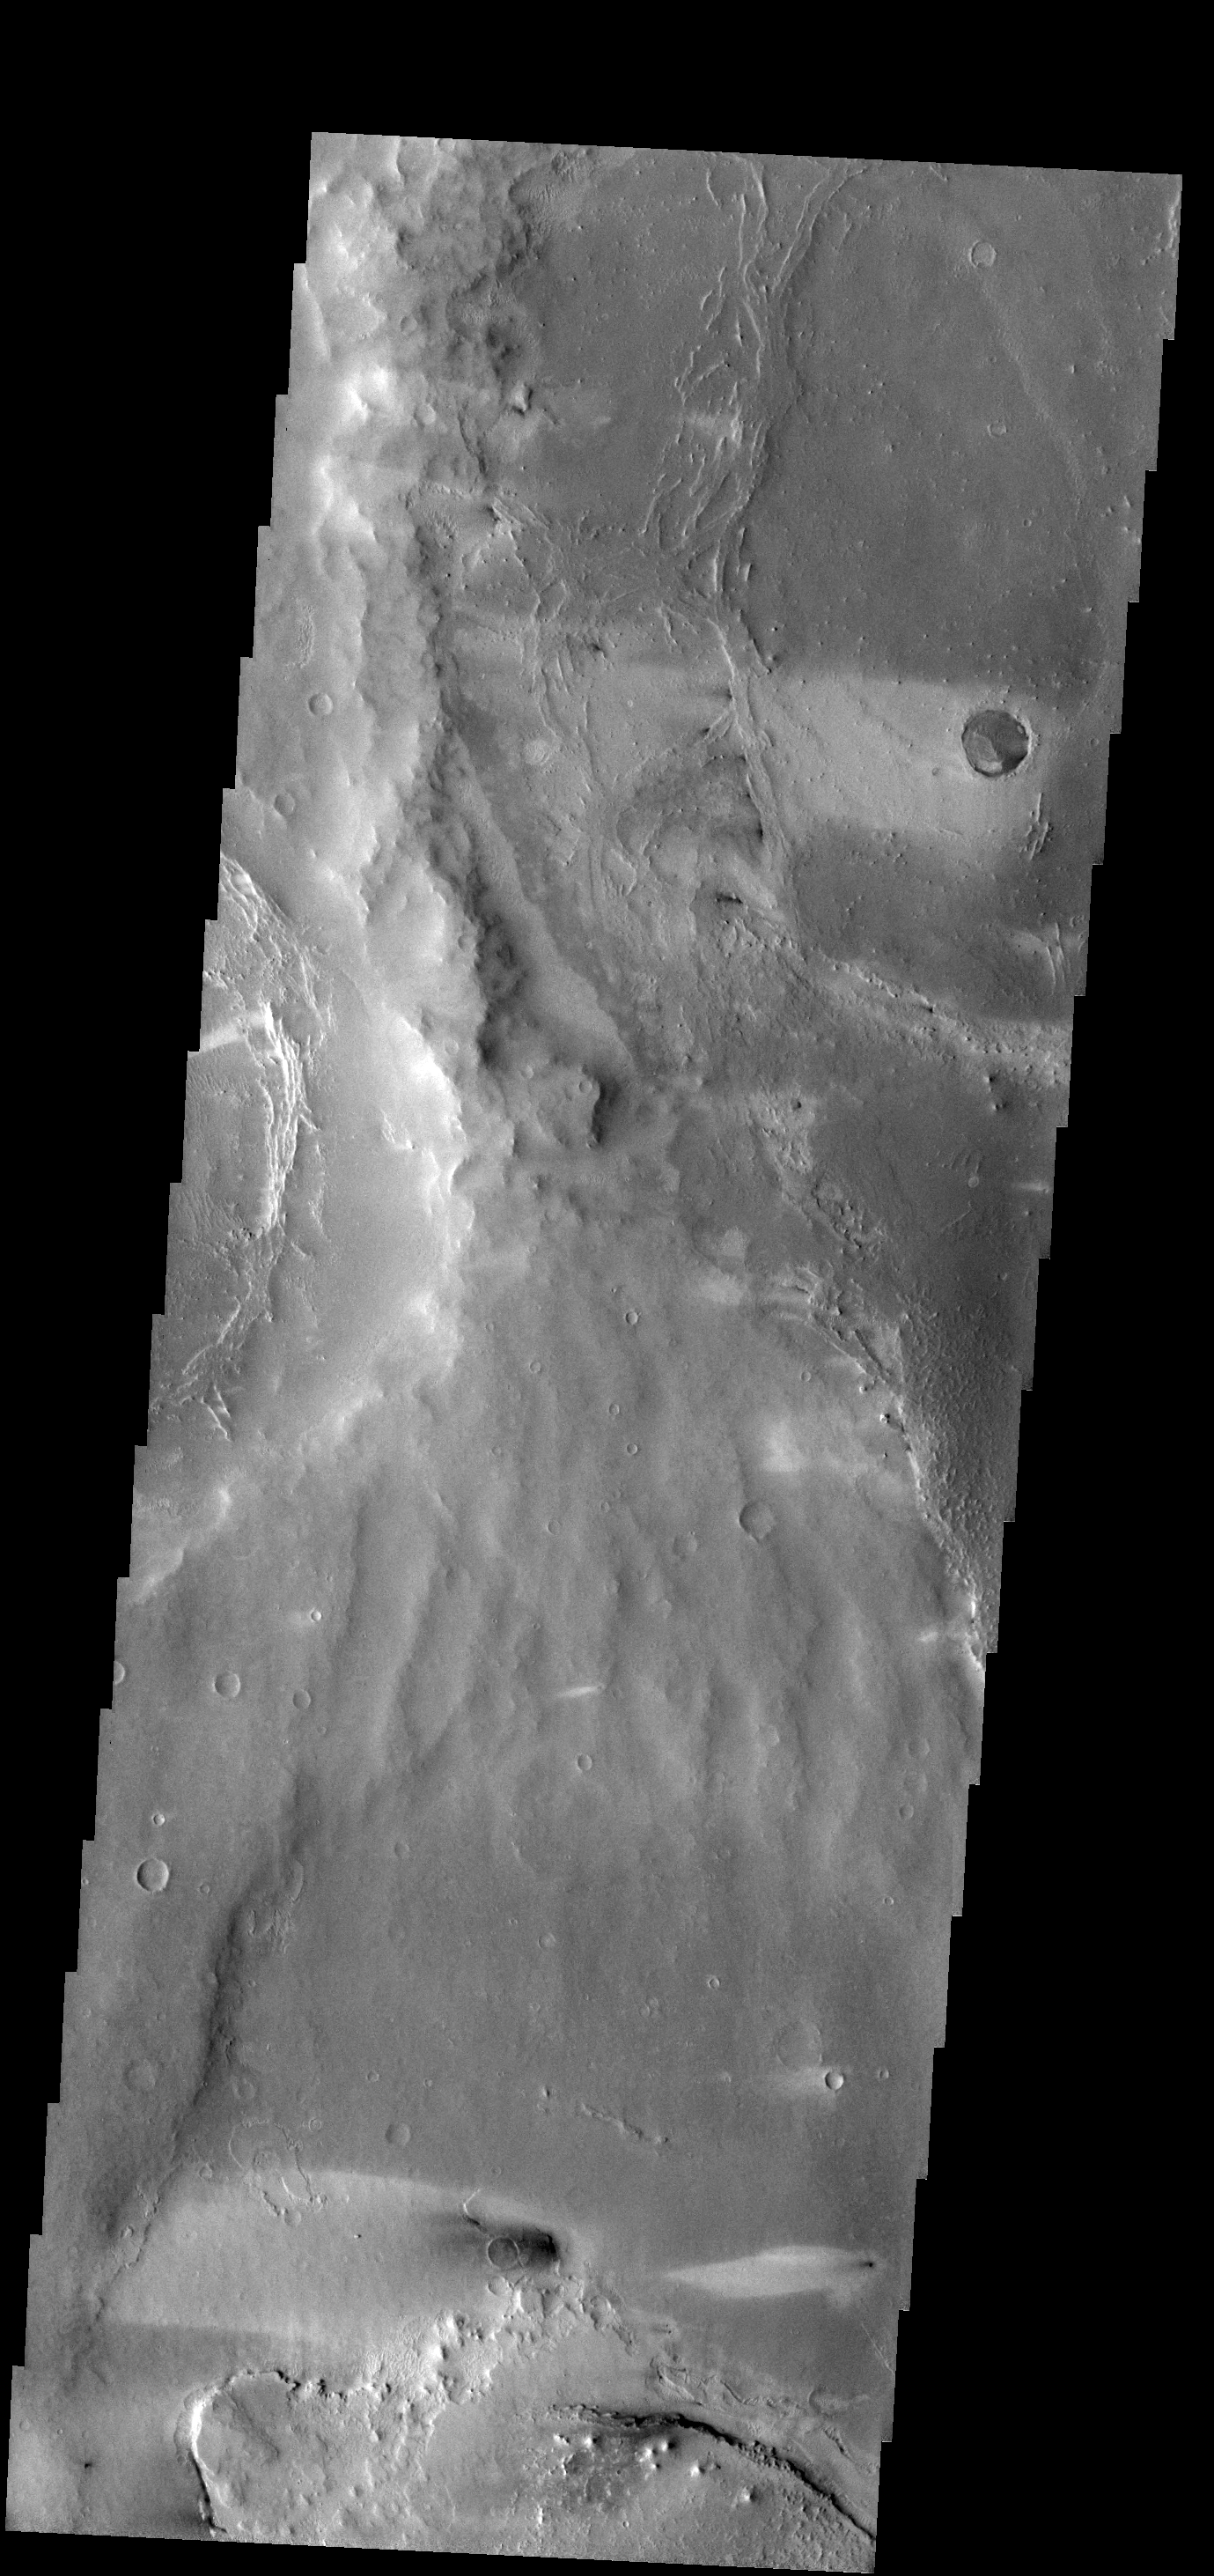

Windstreaks

Windstreaks in this VIS image indicate winds from the east to west in this region of Meridiani Planum.

Credit: NASA/JPL-Caltech/ASU